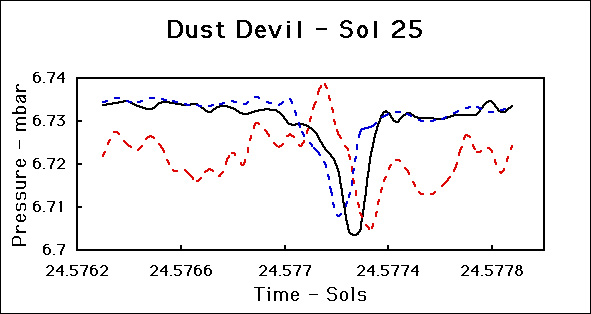

Dust Devil – Sol 25

This figure shows the signature of a dust devil that passed over the Pathfinder Lander on Sol 25. Since then we have seen several similar features. The black line shows surface pressure plotted over a period of approximately two minutes. The sharp minimum approximately 0.5% below the background pressure is very clear. The dashed curves show raw data from two hot wire wind sensor elements (Blue = Wind Sensor 4 = East Wind, Red = Wind Sensor 1 = West Wind). When the wind blows directly on an element it cools. It is clear from the figure that the East wind increases suddenly as the dust devil approaches the lander and the pressure begins to fall. As the dust devil passes over the lander, pressure begins to rise, the East wind dies away and the West wind increases suddenly. Finally as the dust devil moves away, pressure returns to normal and the West wind dies away. This is a textbook dust-devil signature.

Photojournal note: Sojourner spent 83 days of a planned seven-day mission exploring the Martian terrain, acquiring images, and taking chemical, atmospheric and other measurements. The final data transmission received from Pathfinder was at 10:23 UTC on September 27, 1997. Although mission managers tried to restore full communications during the following five months, the successful mission was terminated on March 10, 1998.

Credit: NASA/JPL